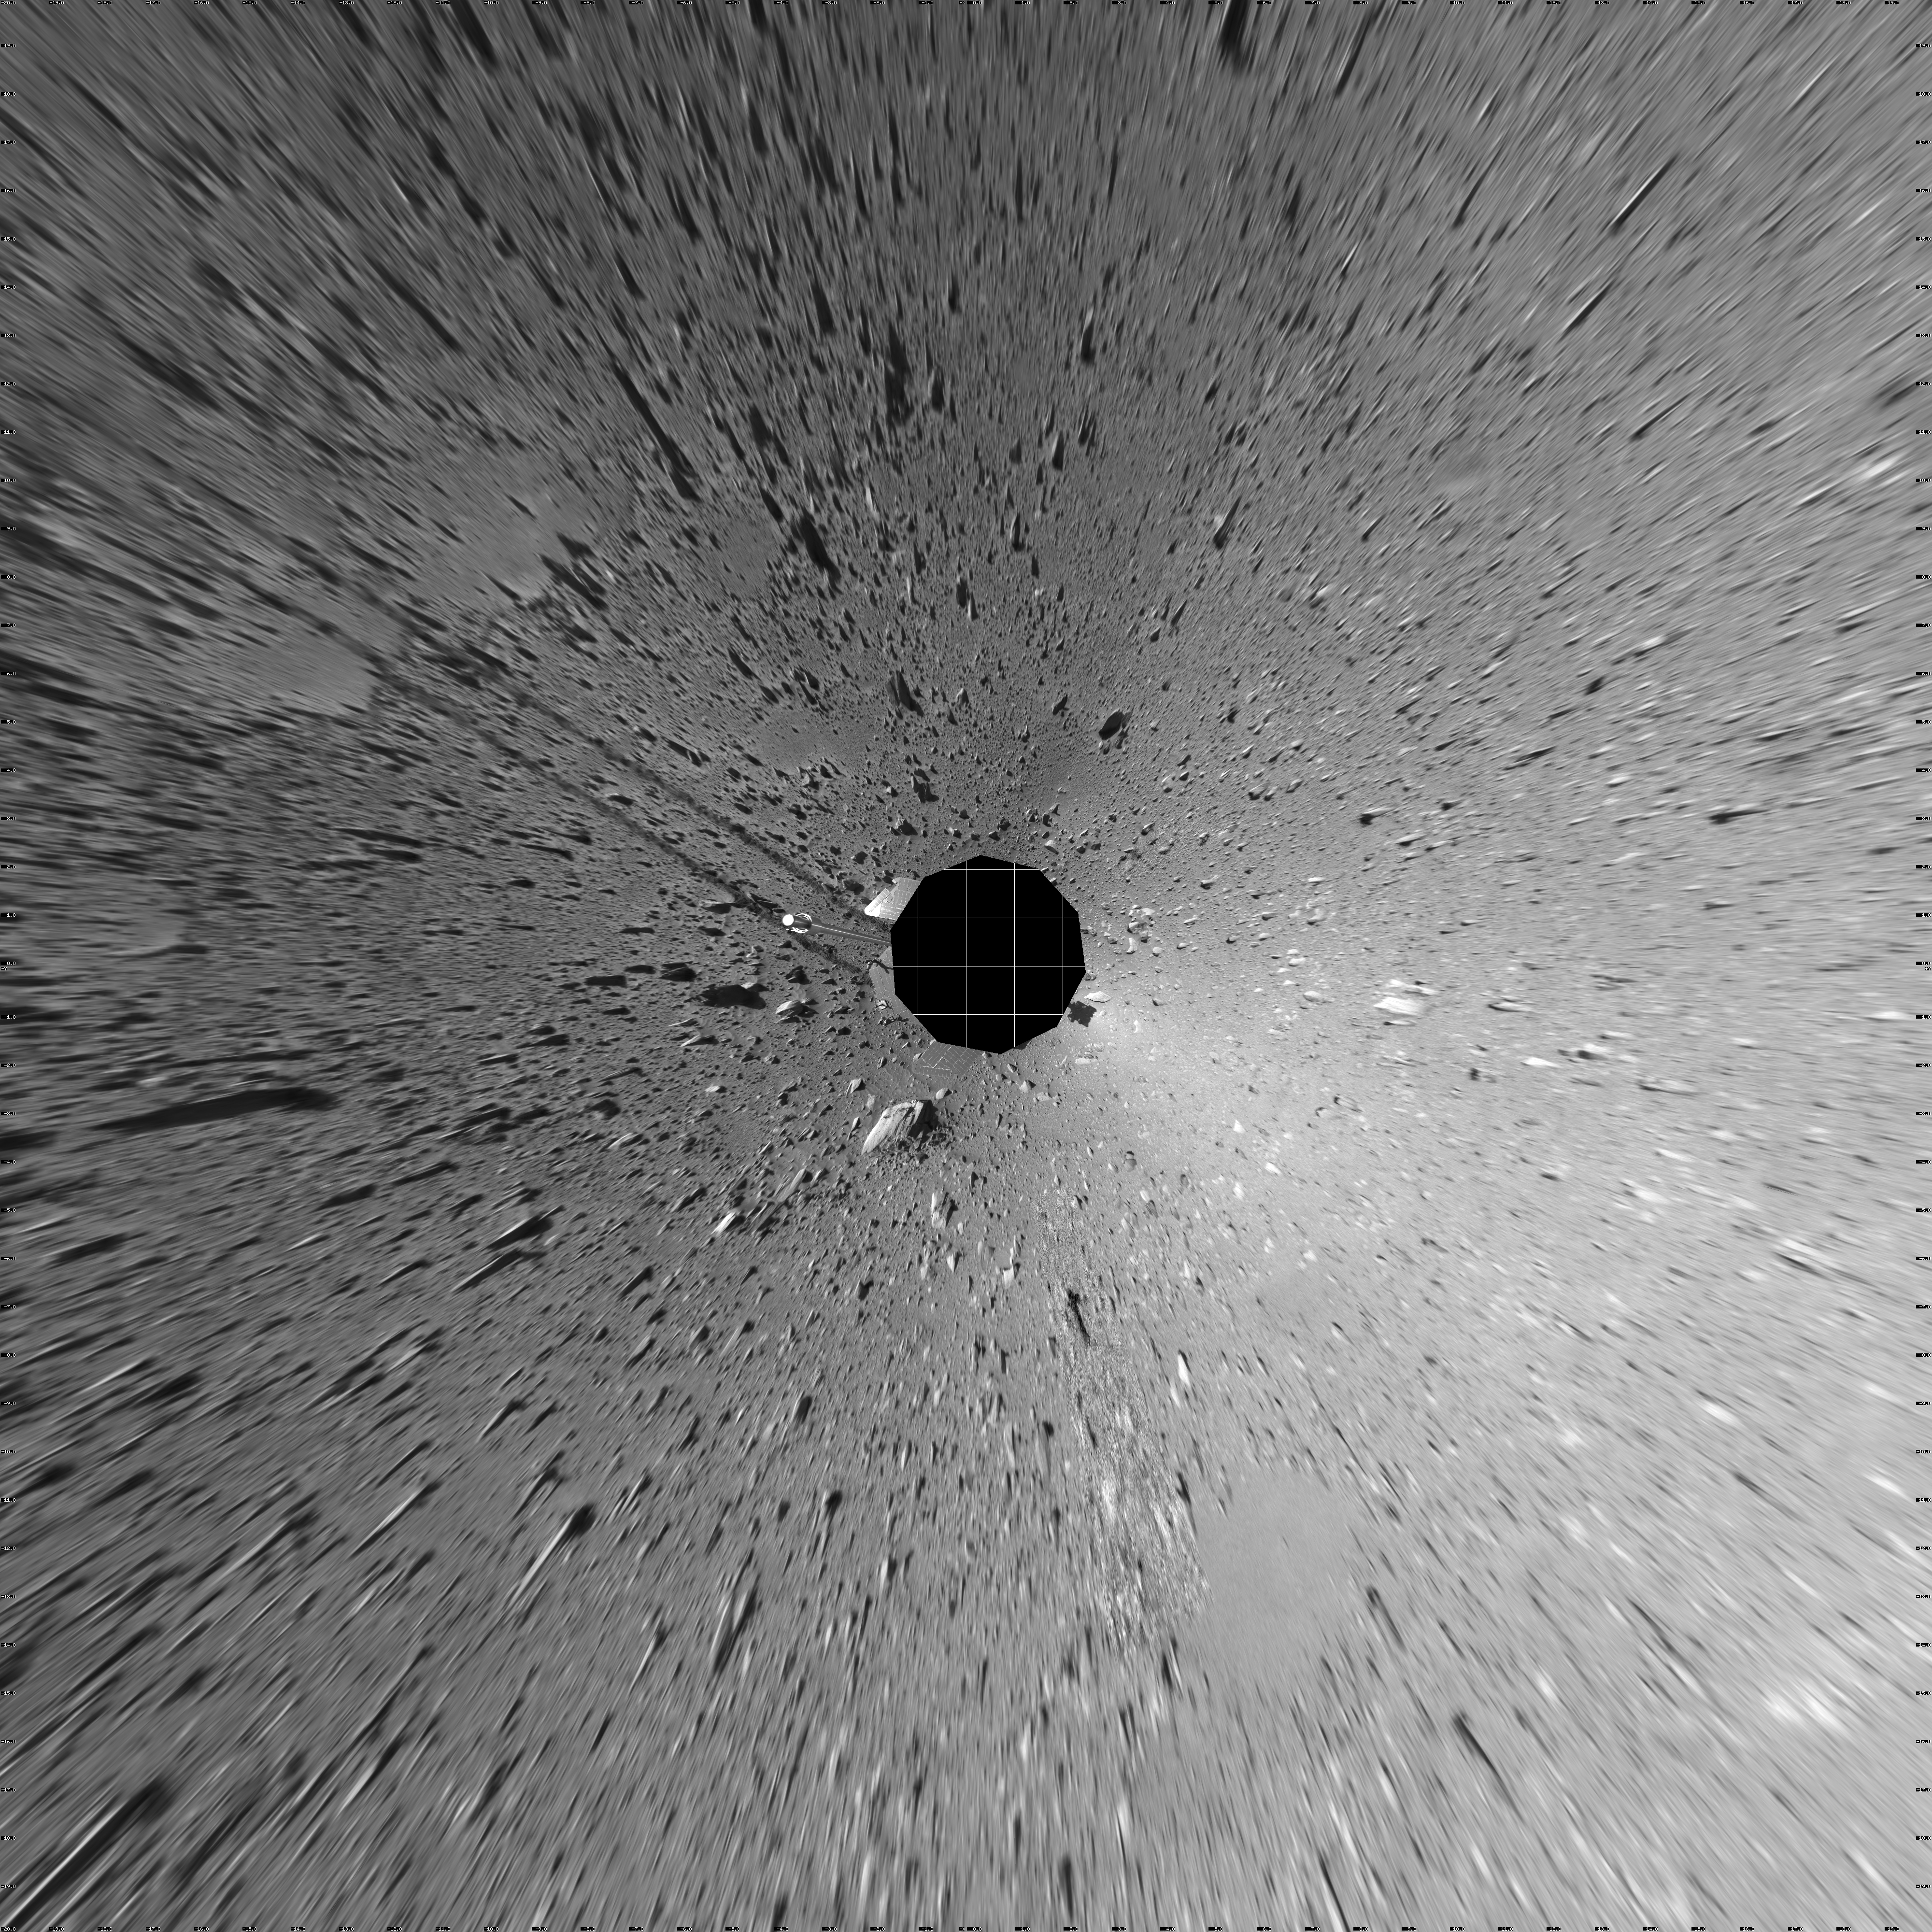

Spirit’s View on Sol 182 (Vertical)

This 360-degree view of the terrain surrounding NASA’s Mars Exploration Rover Spirit on the 148th martian day of the rover’s mission inside Gusev Crater, on June 2, 2004, was assembled from images taken by Spirit’s navigation camera. The rover’s position is Site A61. The view is presented in a vertical projection with geometrical seam correction.

Credit: NASA/JPL